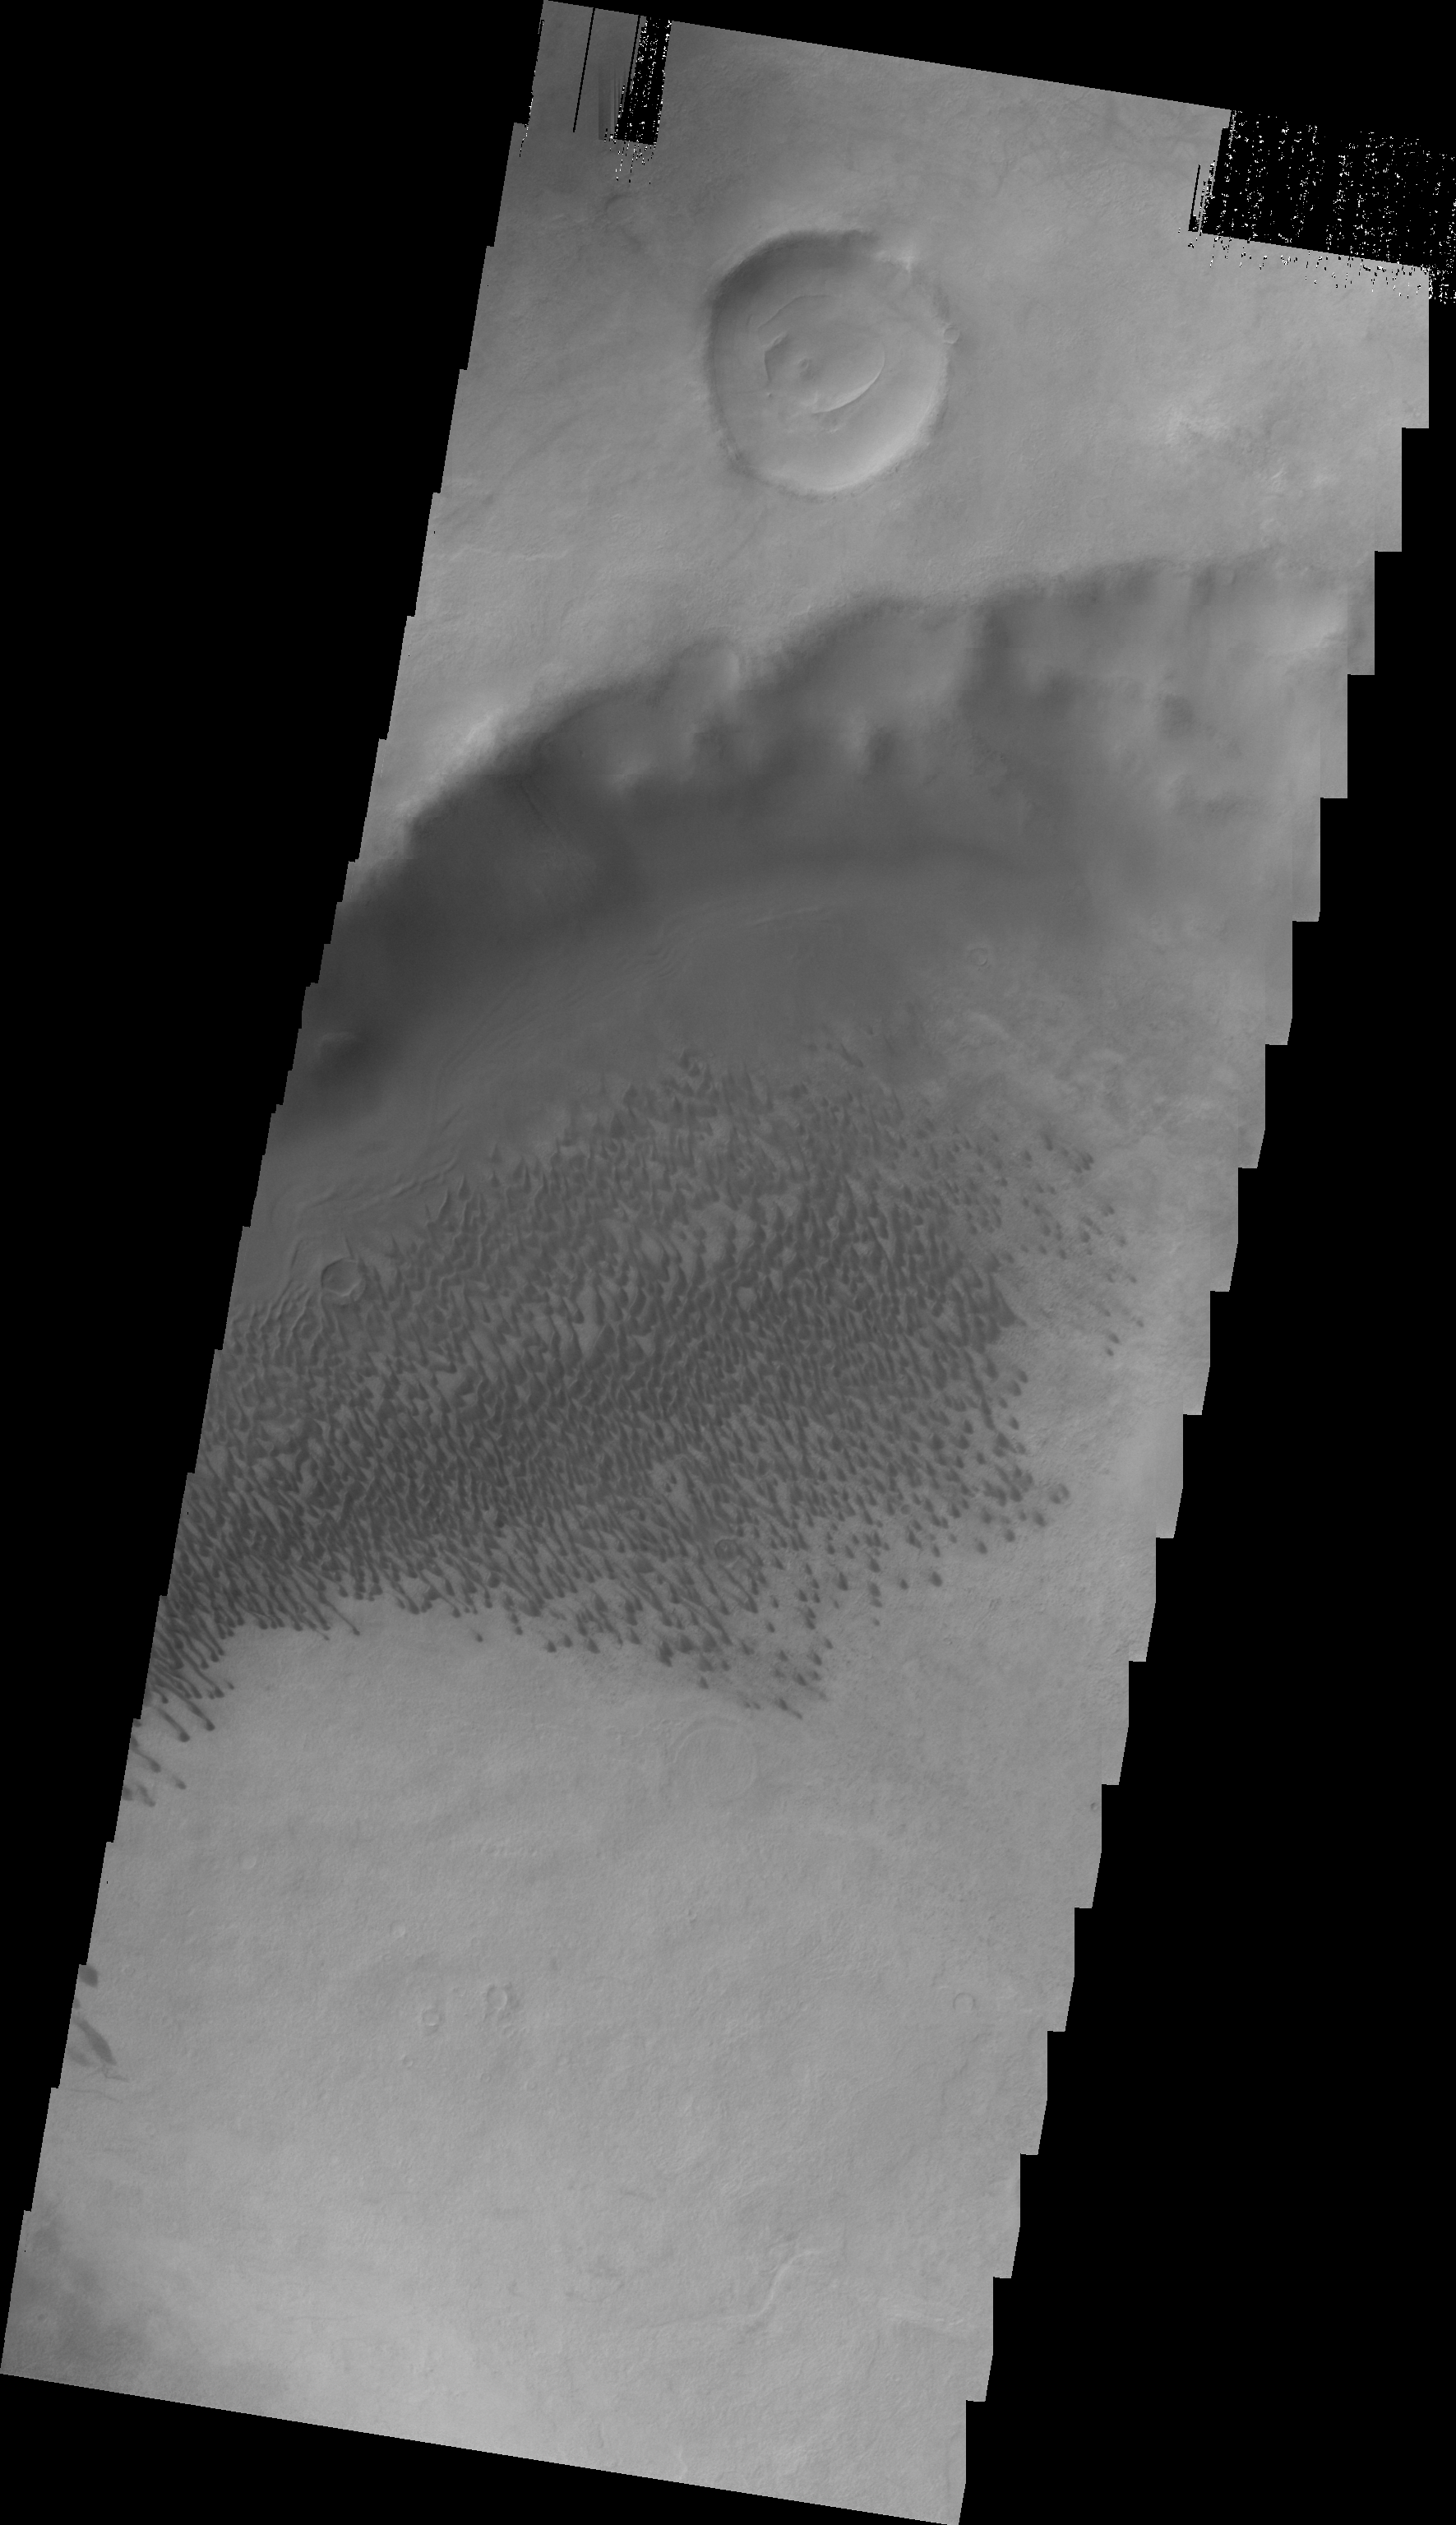

Brashear Crater Dunes

This VIS image shows the dune field on the floor of Brashear Crater.

Image information: VIS instrument. Latitude -53.4N, Longitude 240.6E. 22 meter/pixel resolution.

Please see the THEMIS Data Citation Note for details on crediting THEMIS images.

Note: this THEMIS visual image has not been radiometrically nor geometrically calibrated for this preliminary release. An empirical correction has been performed to remove instrumental effects. A linear shift has been applied in the cross-track and down-track direction to approximate spacecraft and planetary motion. Fully calibrated and geometrically projected images will be released through the Planetary Data System in accordance with Project policies at a later time.

NASA’s Jet Propulsion Laboratory manages the 2001 Mars Odyssey mission for NASA’s Office of Space Science, Washington, D.C. The Thermal Emission Imaging System (THEMIS) was developed by Arizona State University, Tempe, in collaboration with Raytheon Santa Barbara Remote Sensing. The THEMIS investigation is led by Dr. Philip Christensen at Arizona State University. Lockheed Martin Astronautics, Denver, is the prime contractor for the Odyssey project, and developed and built the orbiter. Mission operations are conducted jointly from Lockheed Martin and from JPL, a division of the California Institute of Technology in Pasadena.

Credit: NASA/JPL/ASU